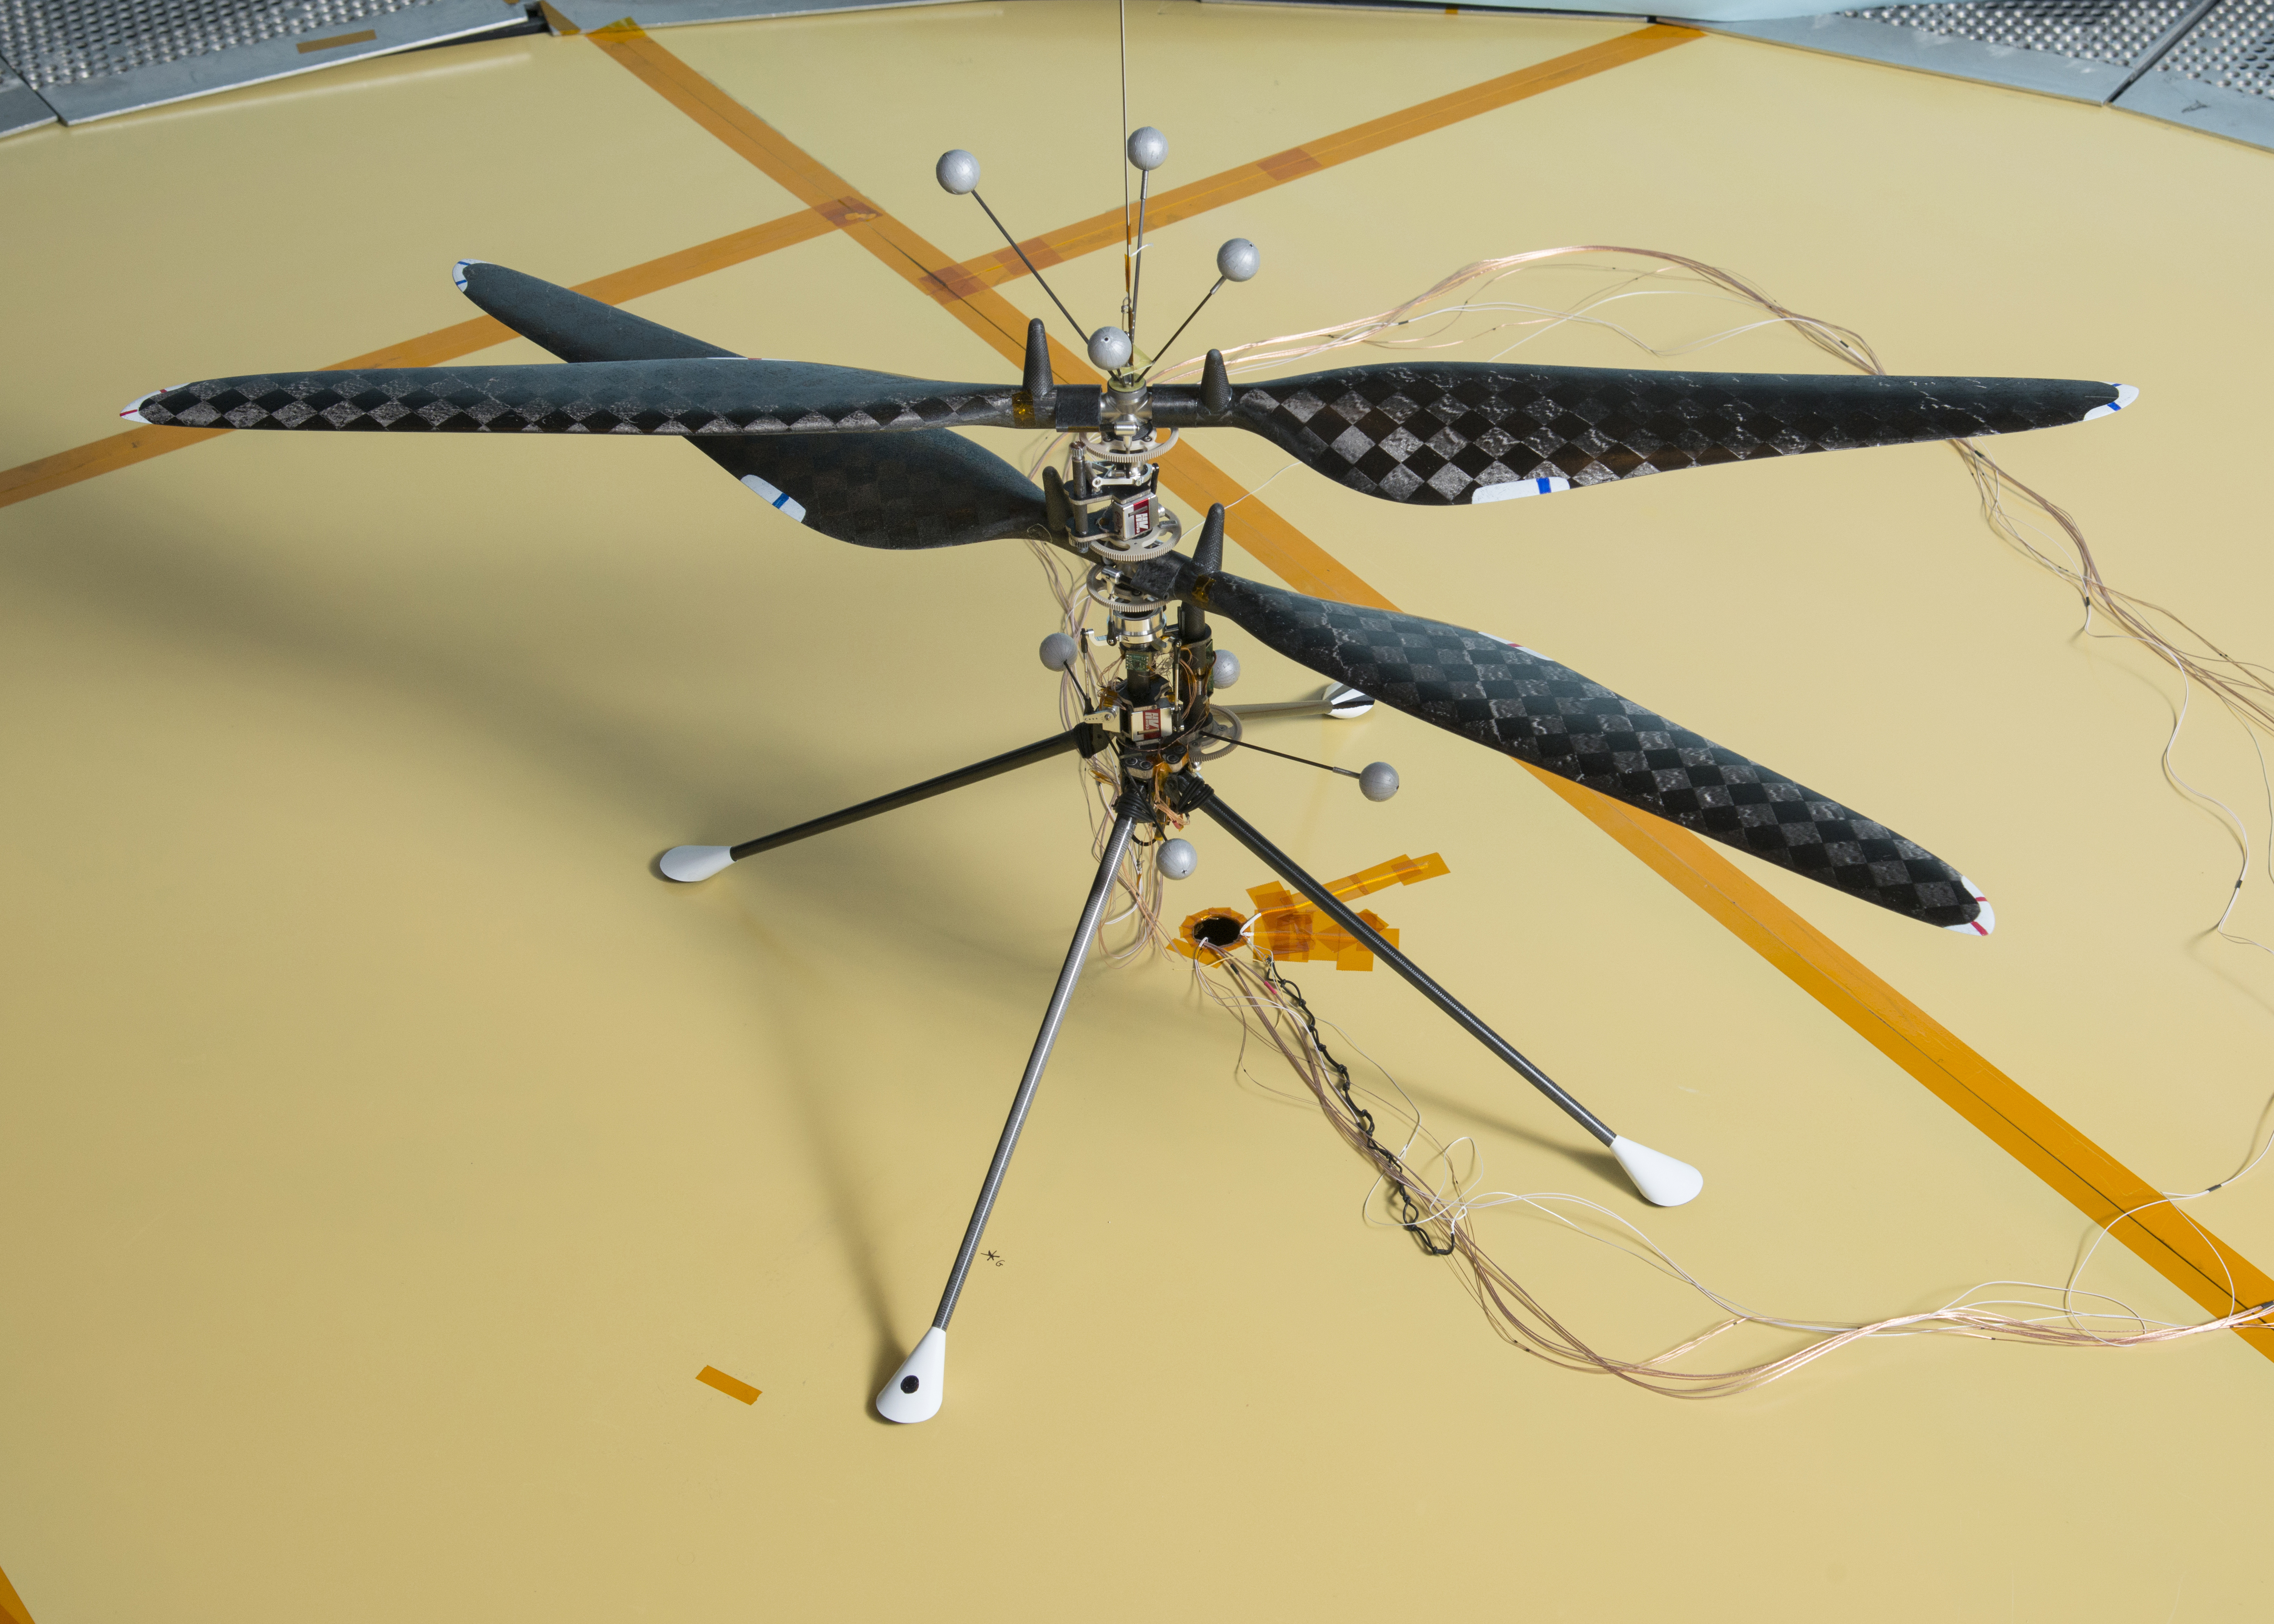

Mars Helicopter Prototype

This image depicts the demonstration vehicle used to prove that controlled, and sustained flight is feasible in a Martian atmosphere. The first free flight of this prototype Mars Helicopter in atmospheric conditions similar to Mars occurred on May 31, 2016, inside the Space Simulator, a 25-foot-wide (7.62-meter-wide) vacuum chamber at NASA’s Jet Propulsion Laboratory in Pasadena, Calif.

Credit: NASA/JPL-Caltech